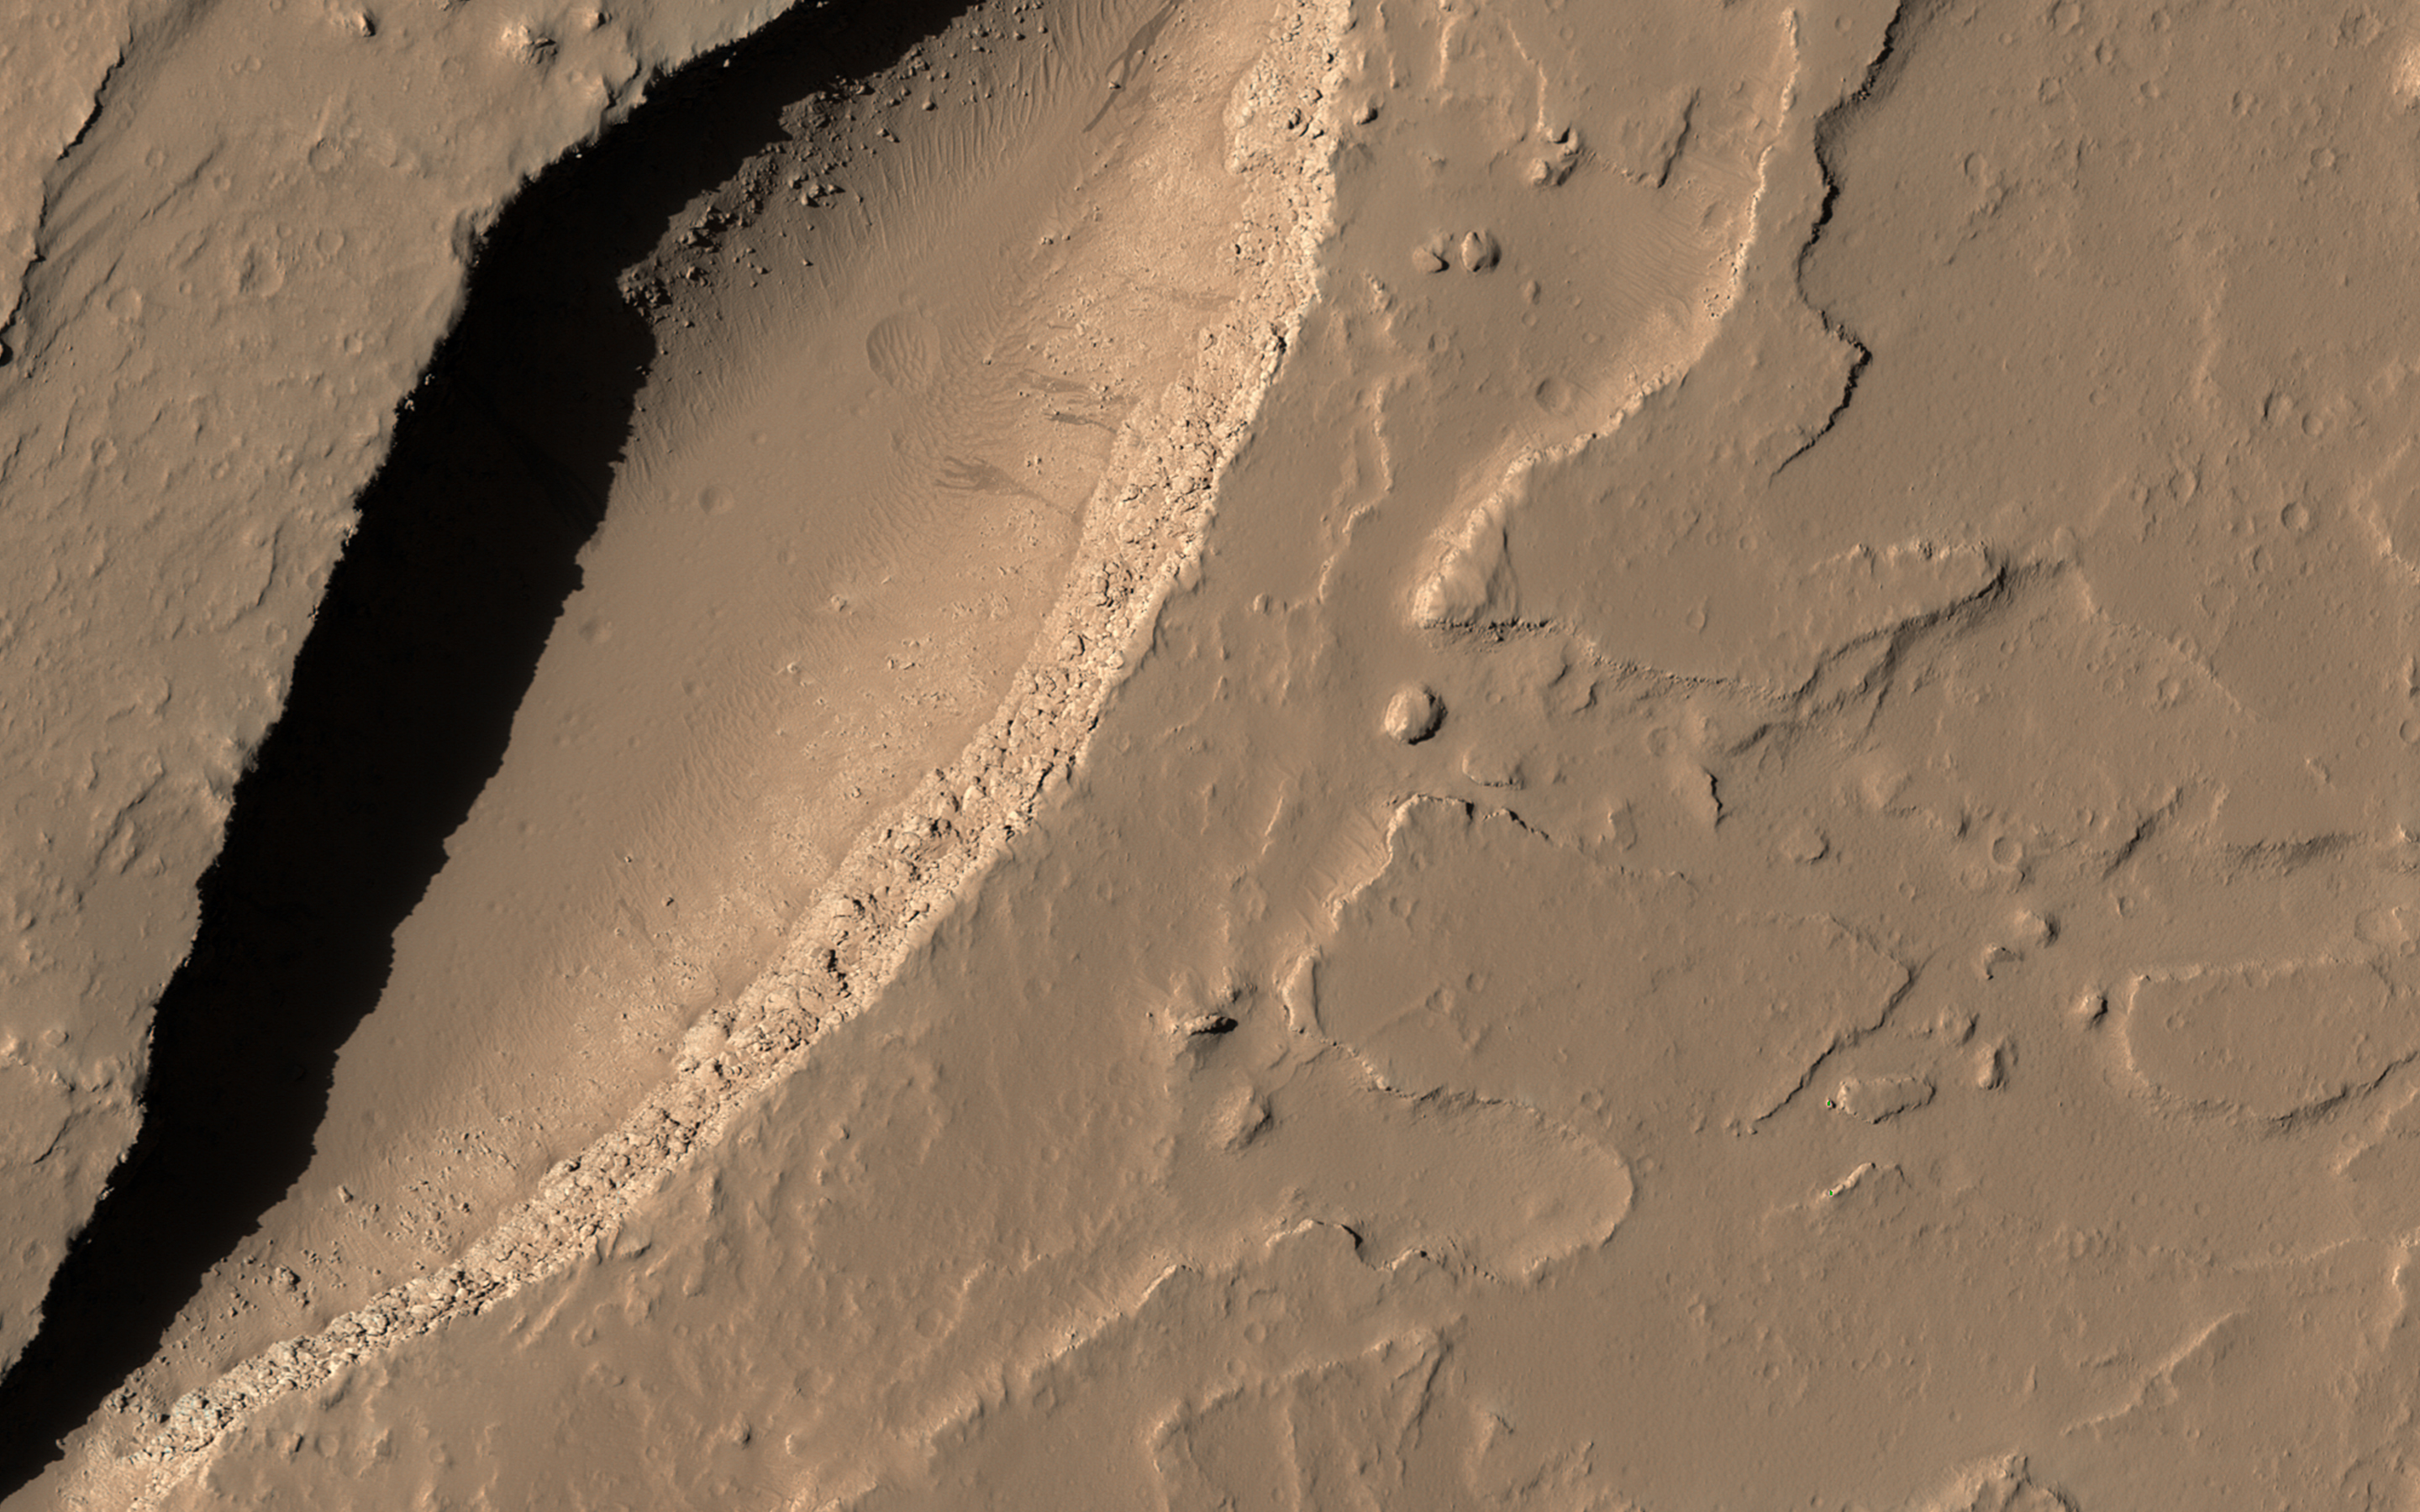

A Volcanic Fissure

Although Mars is known for having the largest volcano in our solar system, Olympus Mons, we also find small-scale volcanic features on its surface, as shown in this image from HiRISE onboard NASA’s Mars Reconnaissance Orbiter (MRO).

This fissure, less than 500 meters across at its widest point, lies in the Tharsis region and is believed to be a vent from which lava flowed in ancient eruptions.

The total volume of lava released from this fissure is much less than what would erupt from nearby volcanoes, but the mark left on the landscape is dramatic nonetheless.

This is a stereo pair with This is a stereo pair with ESP_019325_1960.

The map is projected here at a scale of 50 centimeters (19.7 inches) per pixel. [The original image scale is 56.8 centimeters (22.4 inches) per pixel (with 2 x 2 binning); objects on the order of 170 centimeters (67 inches) across are resolved.] North is up.

The University of Arizona, Tucson, operates HiRISE, which was built by Ball Aerospace & Technologies Corp., Boulder, Colo. NASA’s Jet Propulsion Laboratory, a division of Caltech in Pasadena, California, manages the Mars Reconnaissance Orbiter Project for NASA’s Science Mission Directorate, Washington.

Credit: NASA/JPL-Caltech/Univ. of Arizona